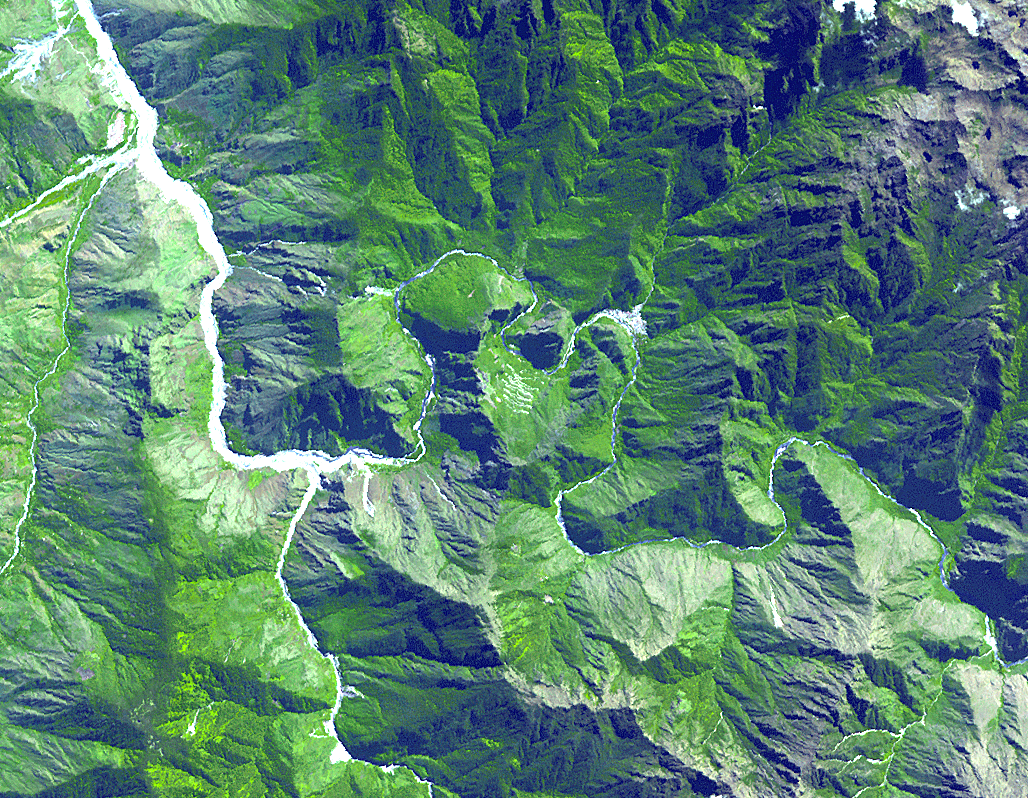

Machu Picchu, Peru

The ruins of Machu Picchu, rediscovered in 1911 by Hiram Bingham, are one of the most beautiful and enigmatic ancient sites in the world. While the Inca people utilized the Andean mountain top (2800 m elevation), erecting massive stone structures from the early 1400’s, legends and myths indicate that Machu Picchu (meaning “Old Peak” in the Quechua language) was revered as a sacred place from a far earlier time. The Inca turned the site into a small (12 square kilometers) but extraordinary city. Invisible from the Urubamba River valley below and completely self-contained, surrounded by agricultural terraces sufficient to feed the population, and watered by natural springs, Machu Picchu seems to have been utilized by the Inca as a secret ceremonial city. The Spaniards never found Machu Picchu, even though they suspected its existence. The mountain top sanctuary fell into disuse and was abandoned some forty years after the Spanish took Cuzco in 1533. Supply lines linking the many Inca social centers were disrupted and the great empire came to an end.

This image was acquired on June 25, 2001 by the Advanced Spaceborne Thermal Emission and Reflection Radiometer (ASTER) on NASA’s Terra satellite. With its 14 spectral bands from the visible to the thermal infrared wavelength region, and its high spatial resolution of 15 to 90 meters (about 50 to 300 feet), ASTER will image Earth for the next 6 years to map and monitor the changing surface of our planet.

ASTER is one of five Earth-observing instruments launched December 18, 1999, on NASA’s Terra satellite. The instrument was built by Japan’s Ministry of Economy, Trade and Industry. A joint U.S./Japan science team is responsible for validation and calibration of the instrument and the data products.

The broad spectral coverage and high spectral resolution of ASTER will provide scientists in numerous disciplines with critical information for surface mapping, and monitoring dynamic conditions and temporal change. Example applications are: monitoring glacial advances and retreats; monitoring potentially active volcanoes; identifying crop stress; determining cloud morphology and physical properties; wetlands evaluation; thermal pollution monitoring; coral reef degradation; surface temperature mapping of soils and geology; and measuring surface heat balance.

Dr. Anne Kahle at NASA’s Jet Propulsion Laboratory, Pasadena, California, is the U.S. Science team leader; Bjorn Eng of JPL is the project manager. The Terra mission is part of NASA’s Earth Science Enterprise, a long-term research and technology program designed to examine Earth’s land, oceans, atmosphere, ice and life as a total integrated system.

Size: 12 x 15 km (7.3 x 9.44 miles)
Location: 13.2 deg. South lat., 72.5 deg. West long.
Orientation: North at top
Image Data: ASTER bands 1,2, and 3.
Original Data Resolution: 15 m
Date Acquired: June 25, 2001

Credit: NASA/GSFC/METI/ERSDAC/JAROS, and U.S./Japan ASTER Science Team